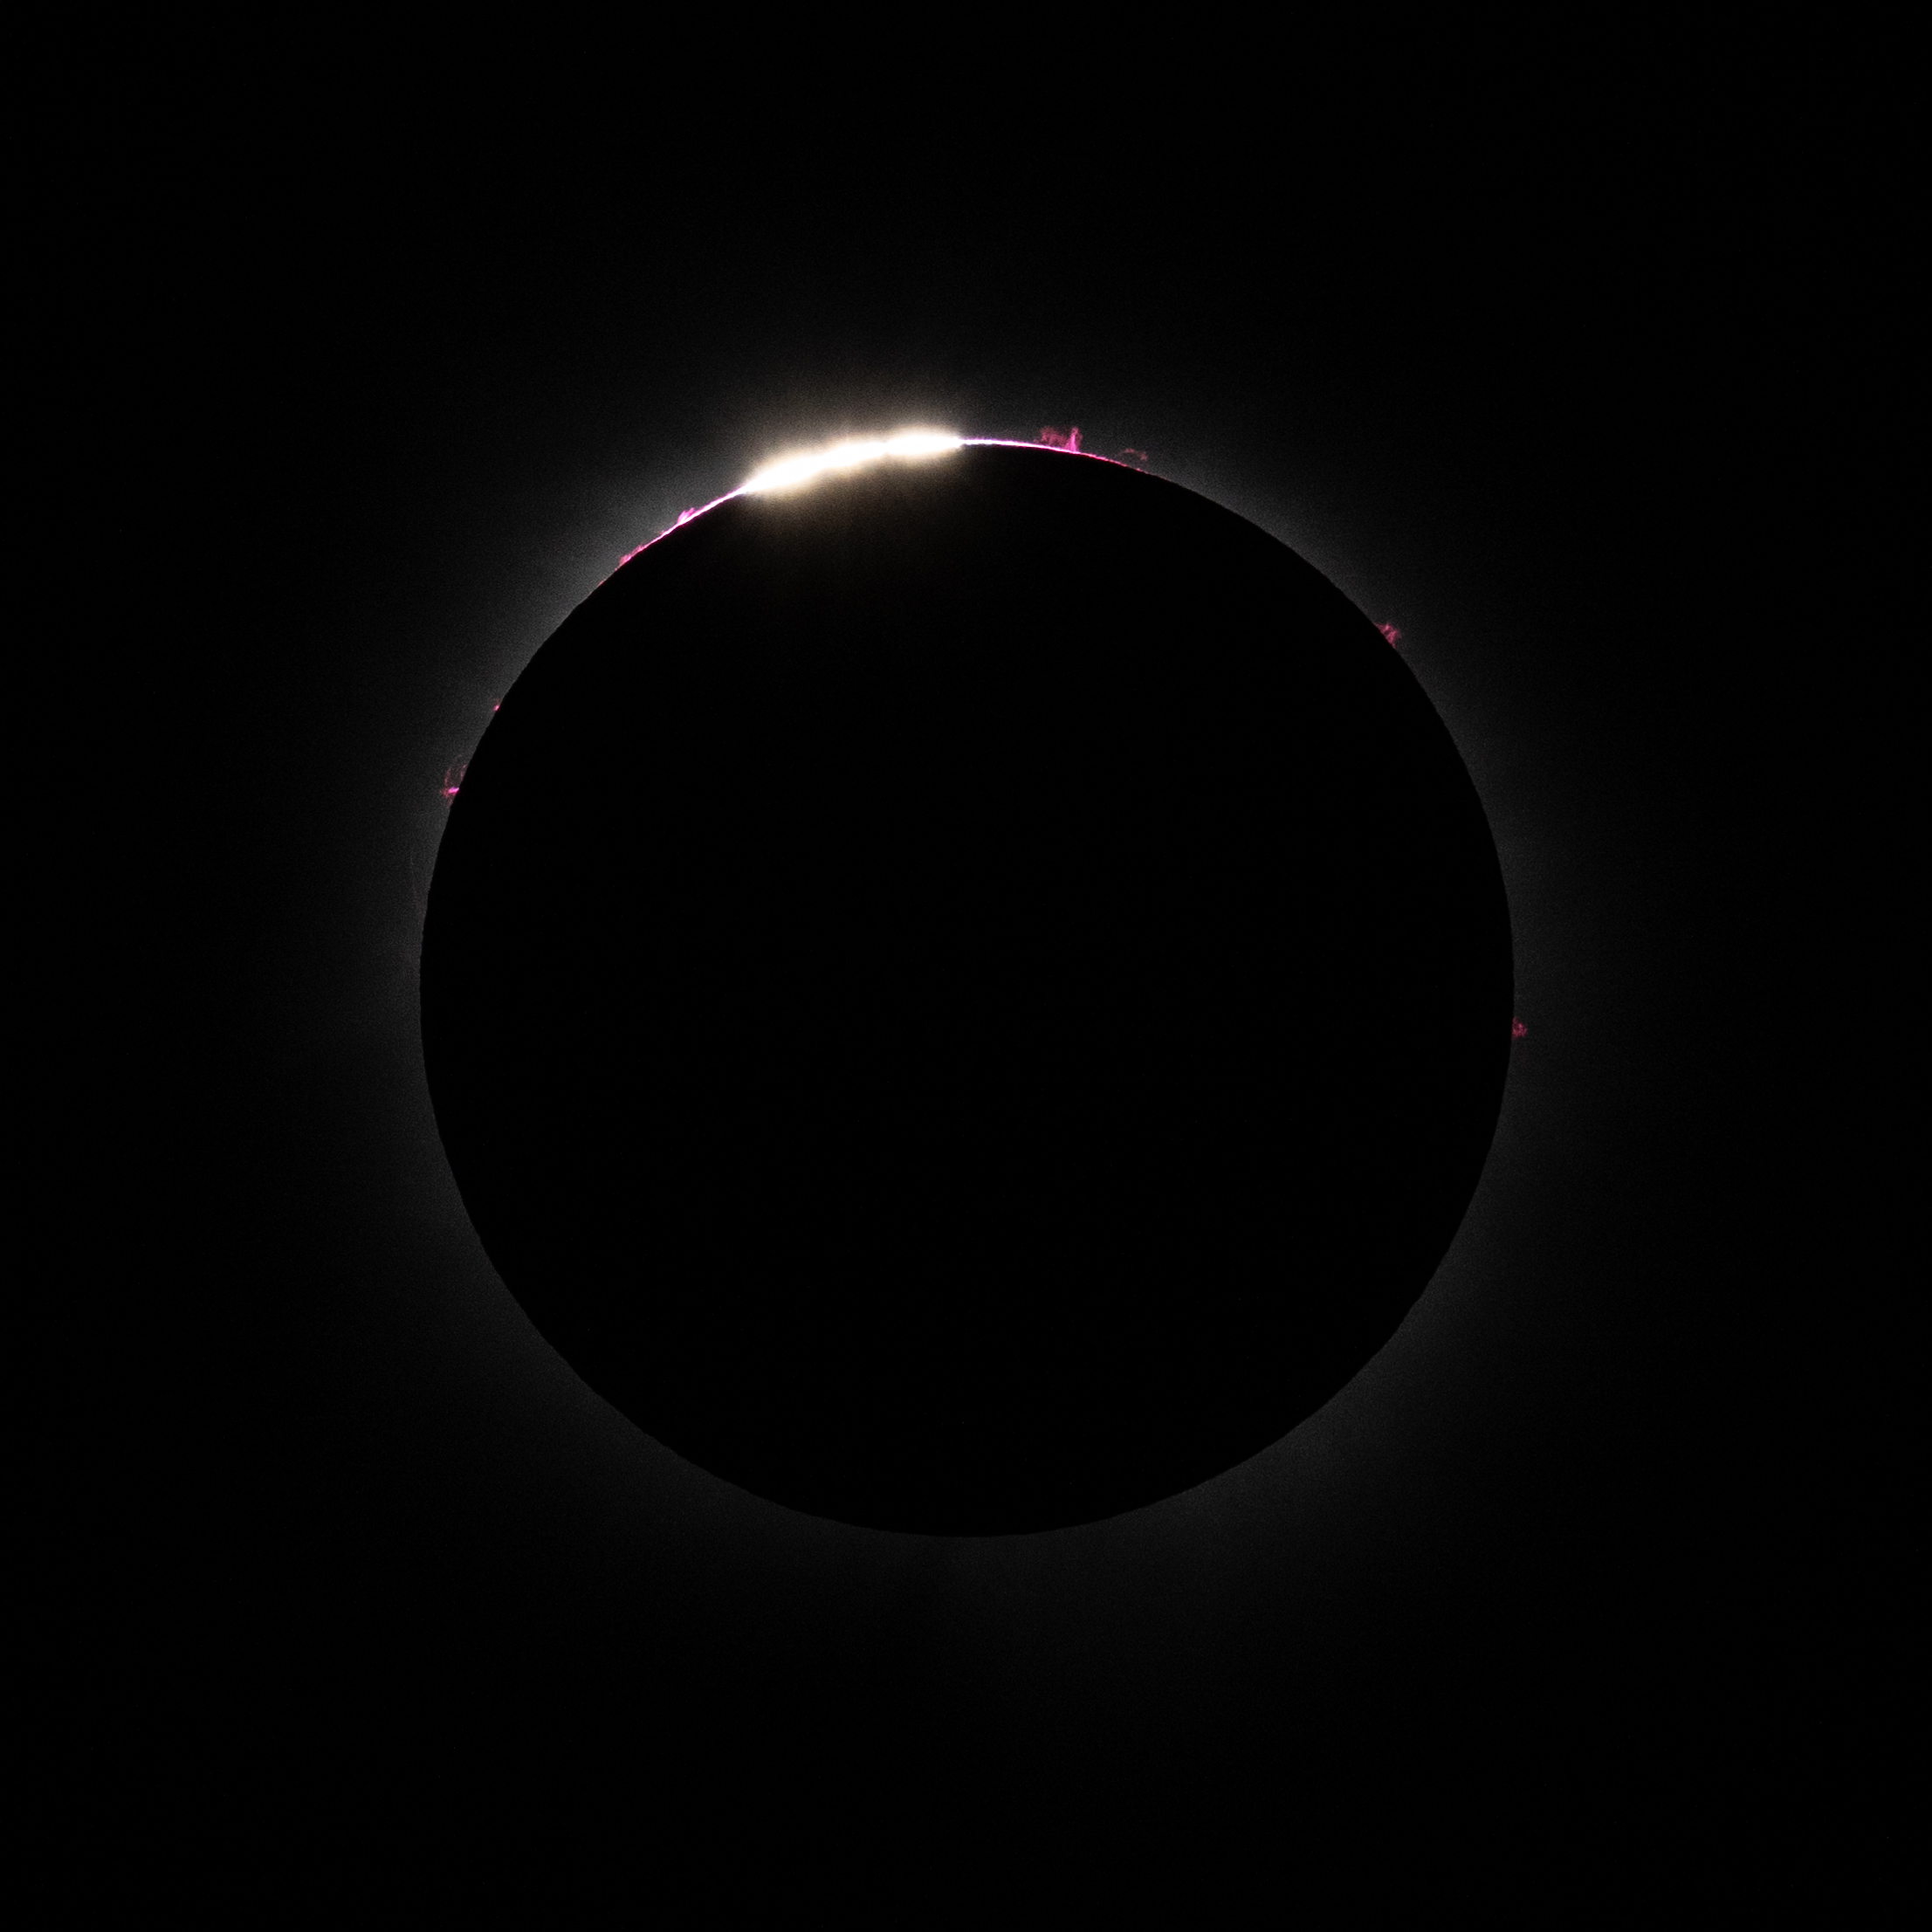

2024 Total Solar Eclipse

Bailey's Beads are seen just before totality in Dallas, Texas on Monday, April 8, 2024. A total solar eclipse swept across a narrow portion of the North American continent from Mexico’s Pacific coast to the Atlantic coast of Newfoundland, Canada. A partial solar eclipse was visible across the entire North American continent along with parts of Central America and Europe.

Credit: NASA/Keegan Barber